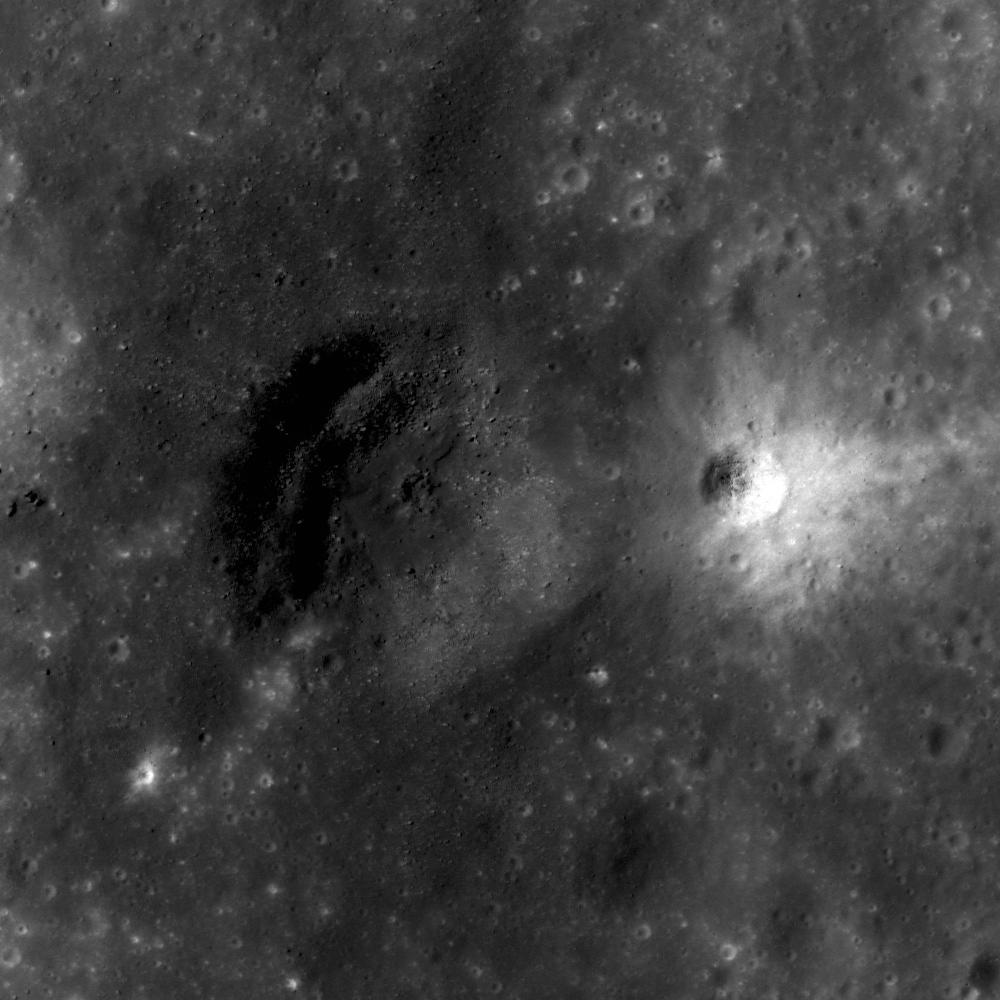

Dark Halo Crater in Orientale

A bright crater on the flank of a larger dark halo crater (illumination is from the left). LROC NAC M138188186, image width is 55 meters.

These two craters, located in Orientale basin, show a sharp contrast in albedo. Why are they so different? The likely culprit is the material that each crater is excavating. In this northern section of the Orientale basin, the original dark mare surface has been hidden by brighter highlands material. Because the dark halo crater is larger, it excavates material from greater depth. This allowed the dark crater to excavate the darker mare material while the bright crater only excavated highlands shallower material. In fact it appears that this smaller crater may have excavated darker material on its western side. Using relationships such as these, scientists can estimate how thick the highlands material is on the mare.

WAC context mosaic showing the location of the NAC image. The Outer Rook Mountains are to the south, while the Cordillera Mountains border the mare to the north. Image width is 100 km
NASA’s Goddard Space Flight Center built and manages the mission for the Exploration Systems Mission Directorate at NASA Headquarters in Washington. The Lunar Reconnaissance Orbiter Camera was designed to acquire data for landing site certification and to conduct polar illumination studies and global mapping. Operated by Arizona State University, LROC consists of a pair of narrow-angle cameras (NAC) and a single wide-angle camera (WAC). The mission is expected to return over 70 terabytes of image data.

Credit: NASA/GSFC/Arizona State University